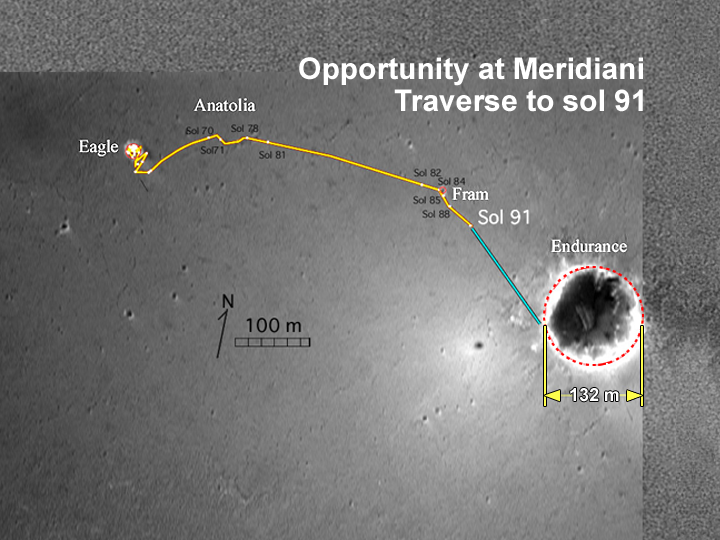

A Fruitful Journey

This overview map made from images taken by the camera on the Mars Global Surveyor orbiter illustrates the path that the Mars Exploration Rover Opportunity has taken from its first sol on the red planet through its 91st sol. After thoroughly examining its “Eagle Crater” landing-site, the rover moved onto the plains of Meridiani Planum, stopping to examine a curious trough and a target within it called “Anatolia.” Following that, Opportunity approached and remotely studied the rocky dish called “Fram Crater.” As of its 91st sol (April 26, 2004), the rover has traveled about 811 meters (.5 miles) and currently sits about 160 meters (525 feet) from the rim of its next target, “Endurance Crater.”

Credit: NASA/JPL/Cornell/OSU/MSSS